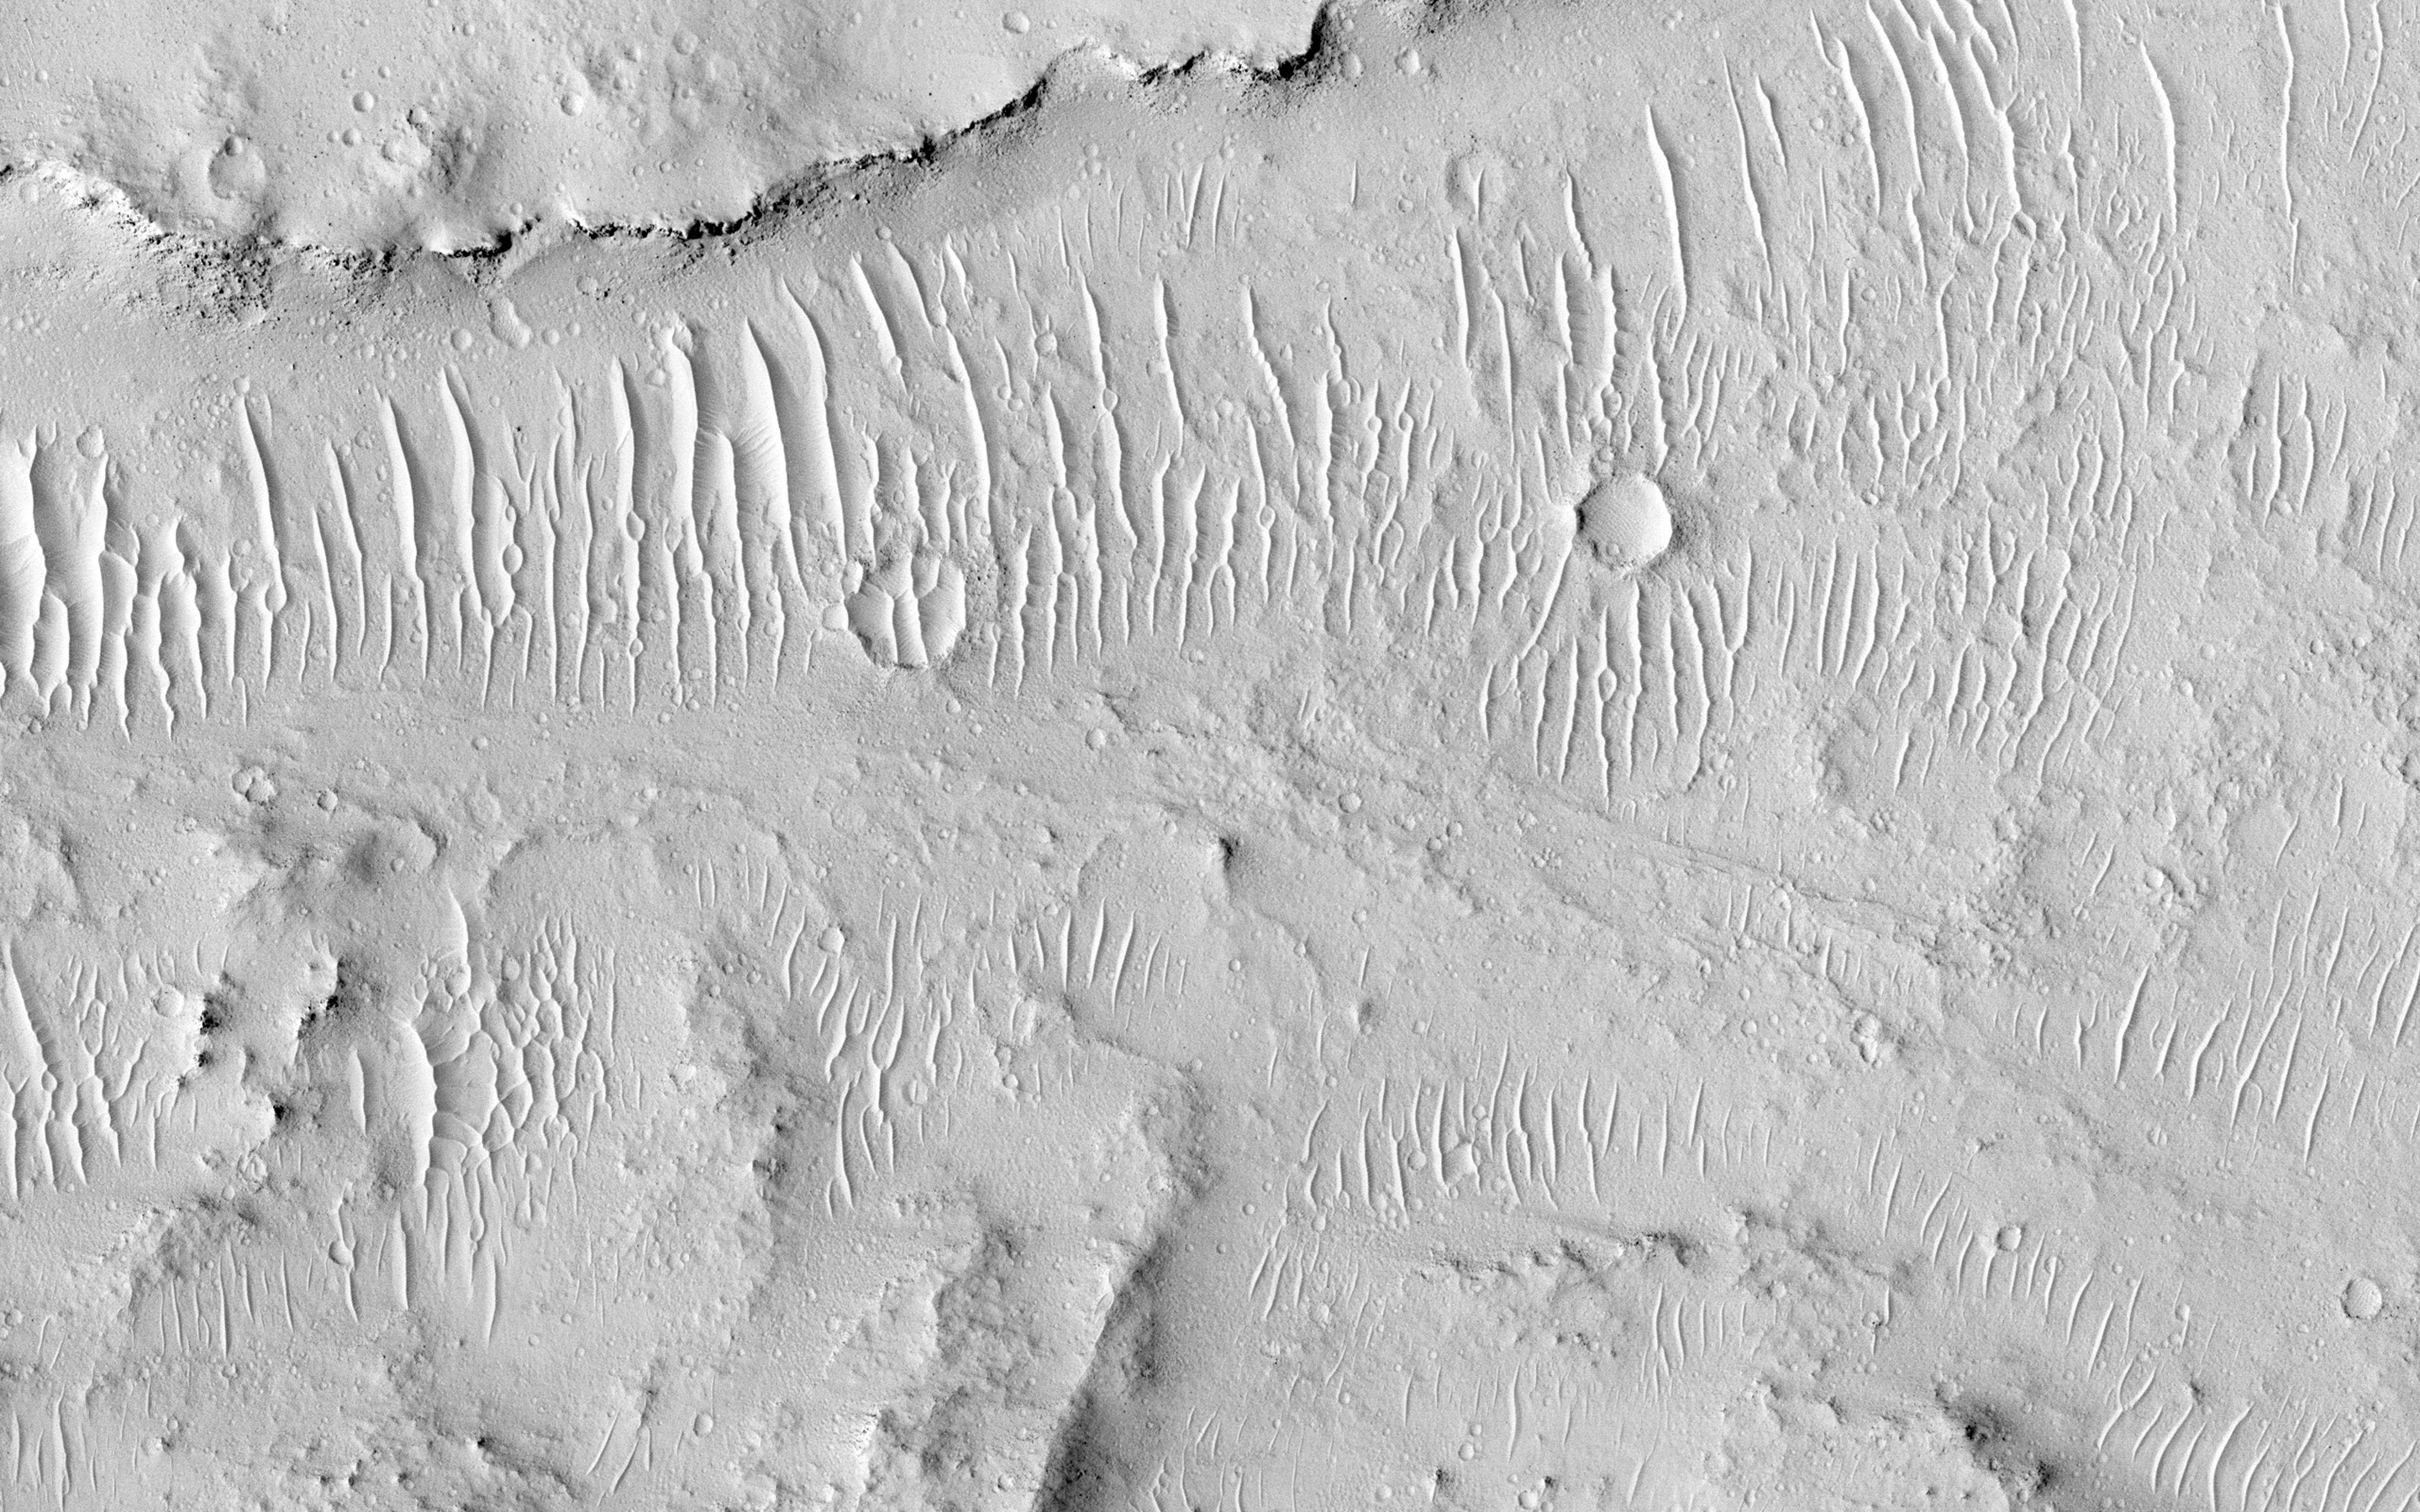

Kasei Valles

Kasei Valles is a valley system was likely carved by some combination of flowing water and lava. In some areas, erosion formed cliffs along the flow path resulting in water or lava falls. In some areas, erosion formed cliffs along the flow path resulting in water or lava falls. The flowing liquid is gone but the channels and “dry falls” remain.

Since its formation, Kasei Valles has suffered impacts-resulting in craters-and has been mantled in dust, sand, and fine gravel as evidenced by the rippled textures.

This is a stereo pair with ESP_034329_2065.

The University of Arizona, Tucson, operates HiRISE, which was built by Ball Aerospace & Technologies Corp., Boulder, Colo. NASA’s Jet Propulsion Laboratory, a division of the California Institute of Technology in Pasadena, manages the Mars Reconnaissance Orbiter Project for NASA’s Science Mission Directorate, Washington.

Credit: NASA/JPL-Caltech/Univ. of Arizona